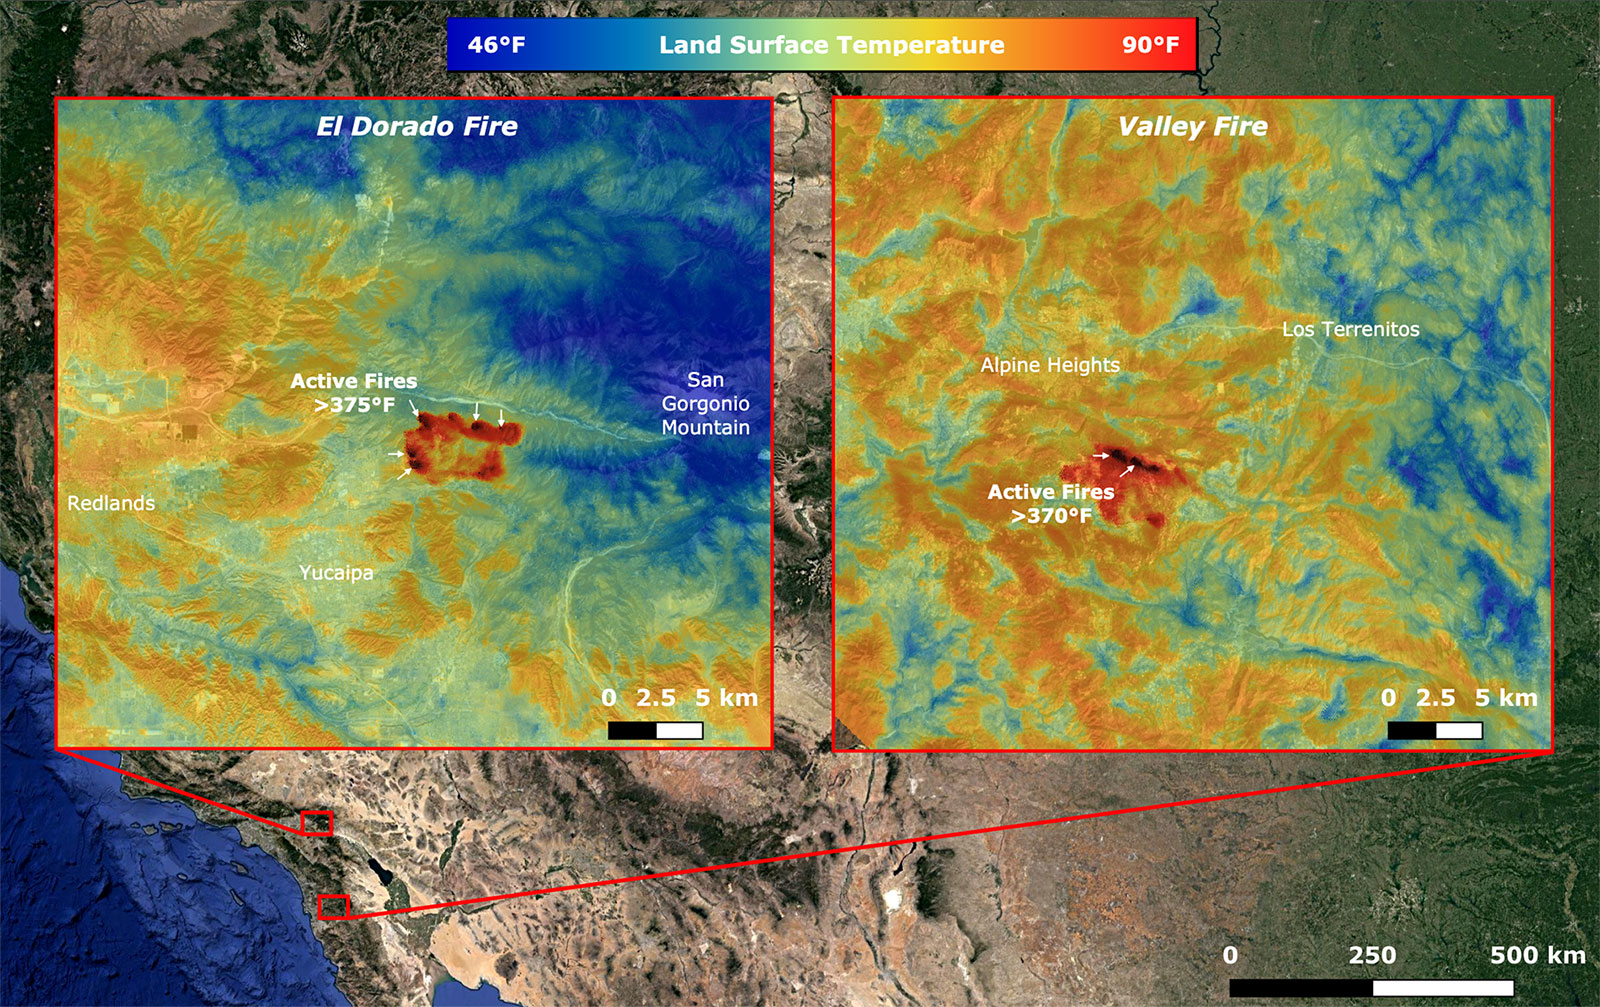

NASA’s ECOSTRESS Takes Surface Temperature Around California Fires

On Sept. 6, NASA’s ECOsystem Spaceborne Thermal Radiometer Experiment on Space Station (ECOSTRESS) imaged active fires across California, including the El Dorado fire near Yucaipa and the Valley fire in Japatul Valley in the southern part of the state. As of Sept. 8, there were 25 major wildfires burning in California.

Both images, taken at 12:13 a.m. PDT (3:13 a.m. EDT), show multiple concentrated areas of surface temperatures (in red) higher than 375 degrees Fahrenheit (191 degrees Celsius). These high temperature regions were likely where the active fires were occurring. The surrounding areas show abnormally warm middle-of-the-night background surface temperatures (orange) due to the ongoing heat wave.

NASA’s Jet Propulsion Laboratory in Southern California built and manages the ECOSTRESS mission for the Earth Science Division in the Science Mission Directorate at NASA Headquarters in Washington. ECOSTRESS is an Earth Venture Instrument mission; the program is managed by NASA’s Earth System Science Pathfinder program at NASA’s Langley Research Center in Hampton, Virginia. Future studies could use ECOSTRESS data products in a similar fashion as land surface temperature was used to assess the fires pictured above.

Credit: NASA/JPL-Caltech